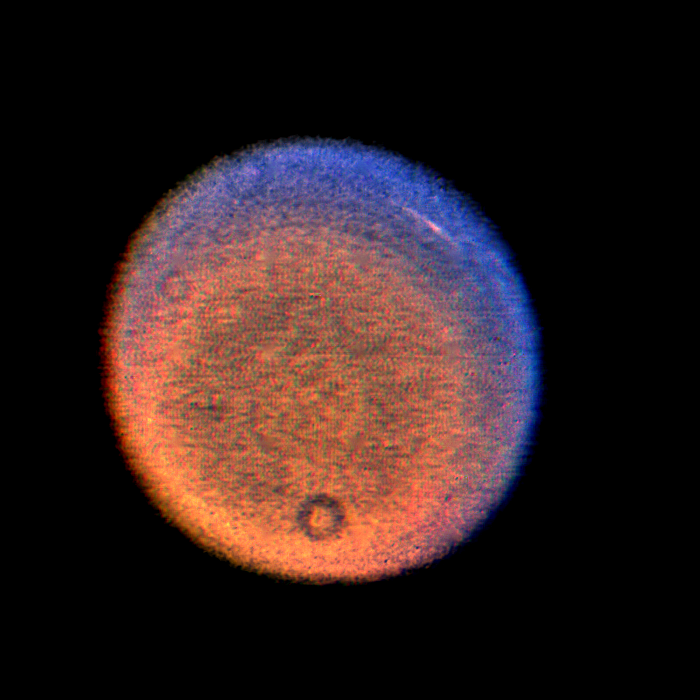

Uranus – Discrete Cloud

This false-color Voyager picture of Uranus shows a discrete cloud seen as a bright streak near the planet’s limb. The picture is a highly processed composite of three images obtained Jan. 14, 1986, when the spacecraft was 12.9 million kilometers (8.0 million miles) from the planet. The cloud visible here is the most prominent feature seen in a series of Voyager images designed to track atmospheric motions. (The occasional donut-shaped features, including one at the bottom, are shadows cast by dust in the camera optics; the processing necessary to bring out the faint features on the planet also brings out these camera blemishes.) Three separate images were shuttered through violet, blue and orange filters. Each color image showed the cloud to a different degree; because they were not exposed at exactly the same time, the images were processed to provide a correction for a good spatial match. In a true-color image, the cloud would be barely discernible; the false color helps bring out additional details. The different colors imply variations in vertical structure, but as yet is not possible to be specific about such differences. One possibility is that the Uranian atmosphere contains smog-like constituents, in which case some color differences may represent differences in how these molecules are distributed. The Voyager project is managed for NASA by the Jet Propulsion Laboratory.

Credit: NASA/JPL